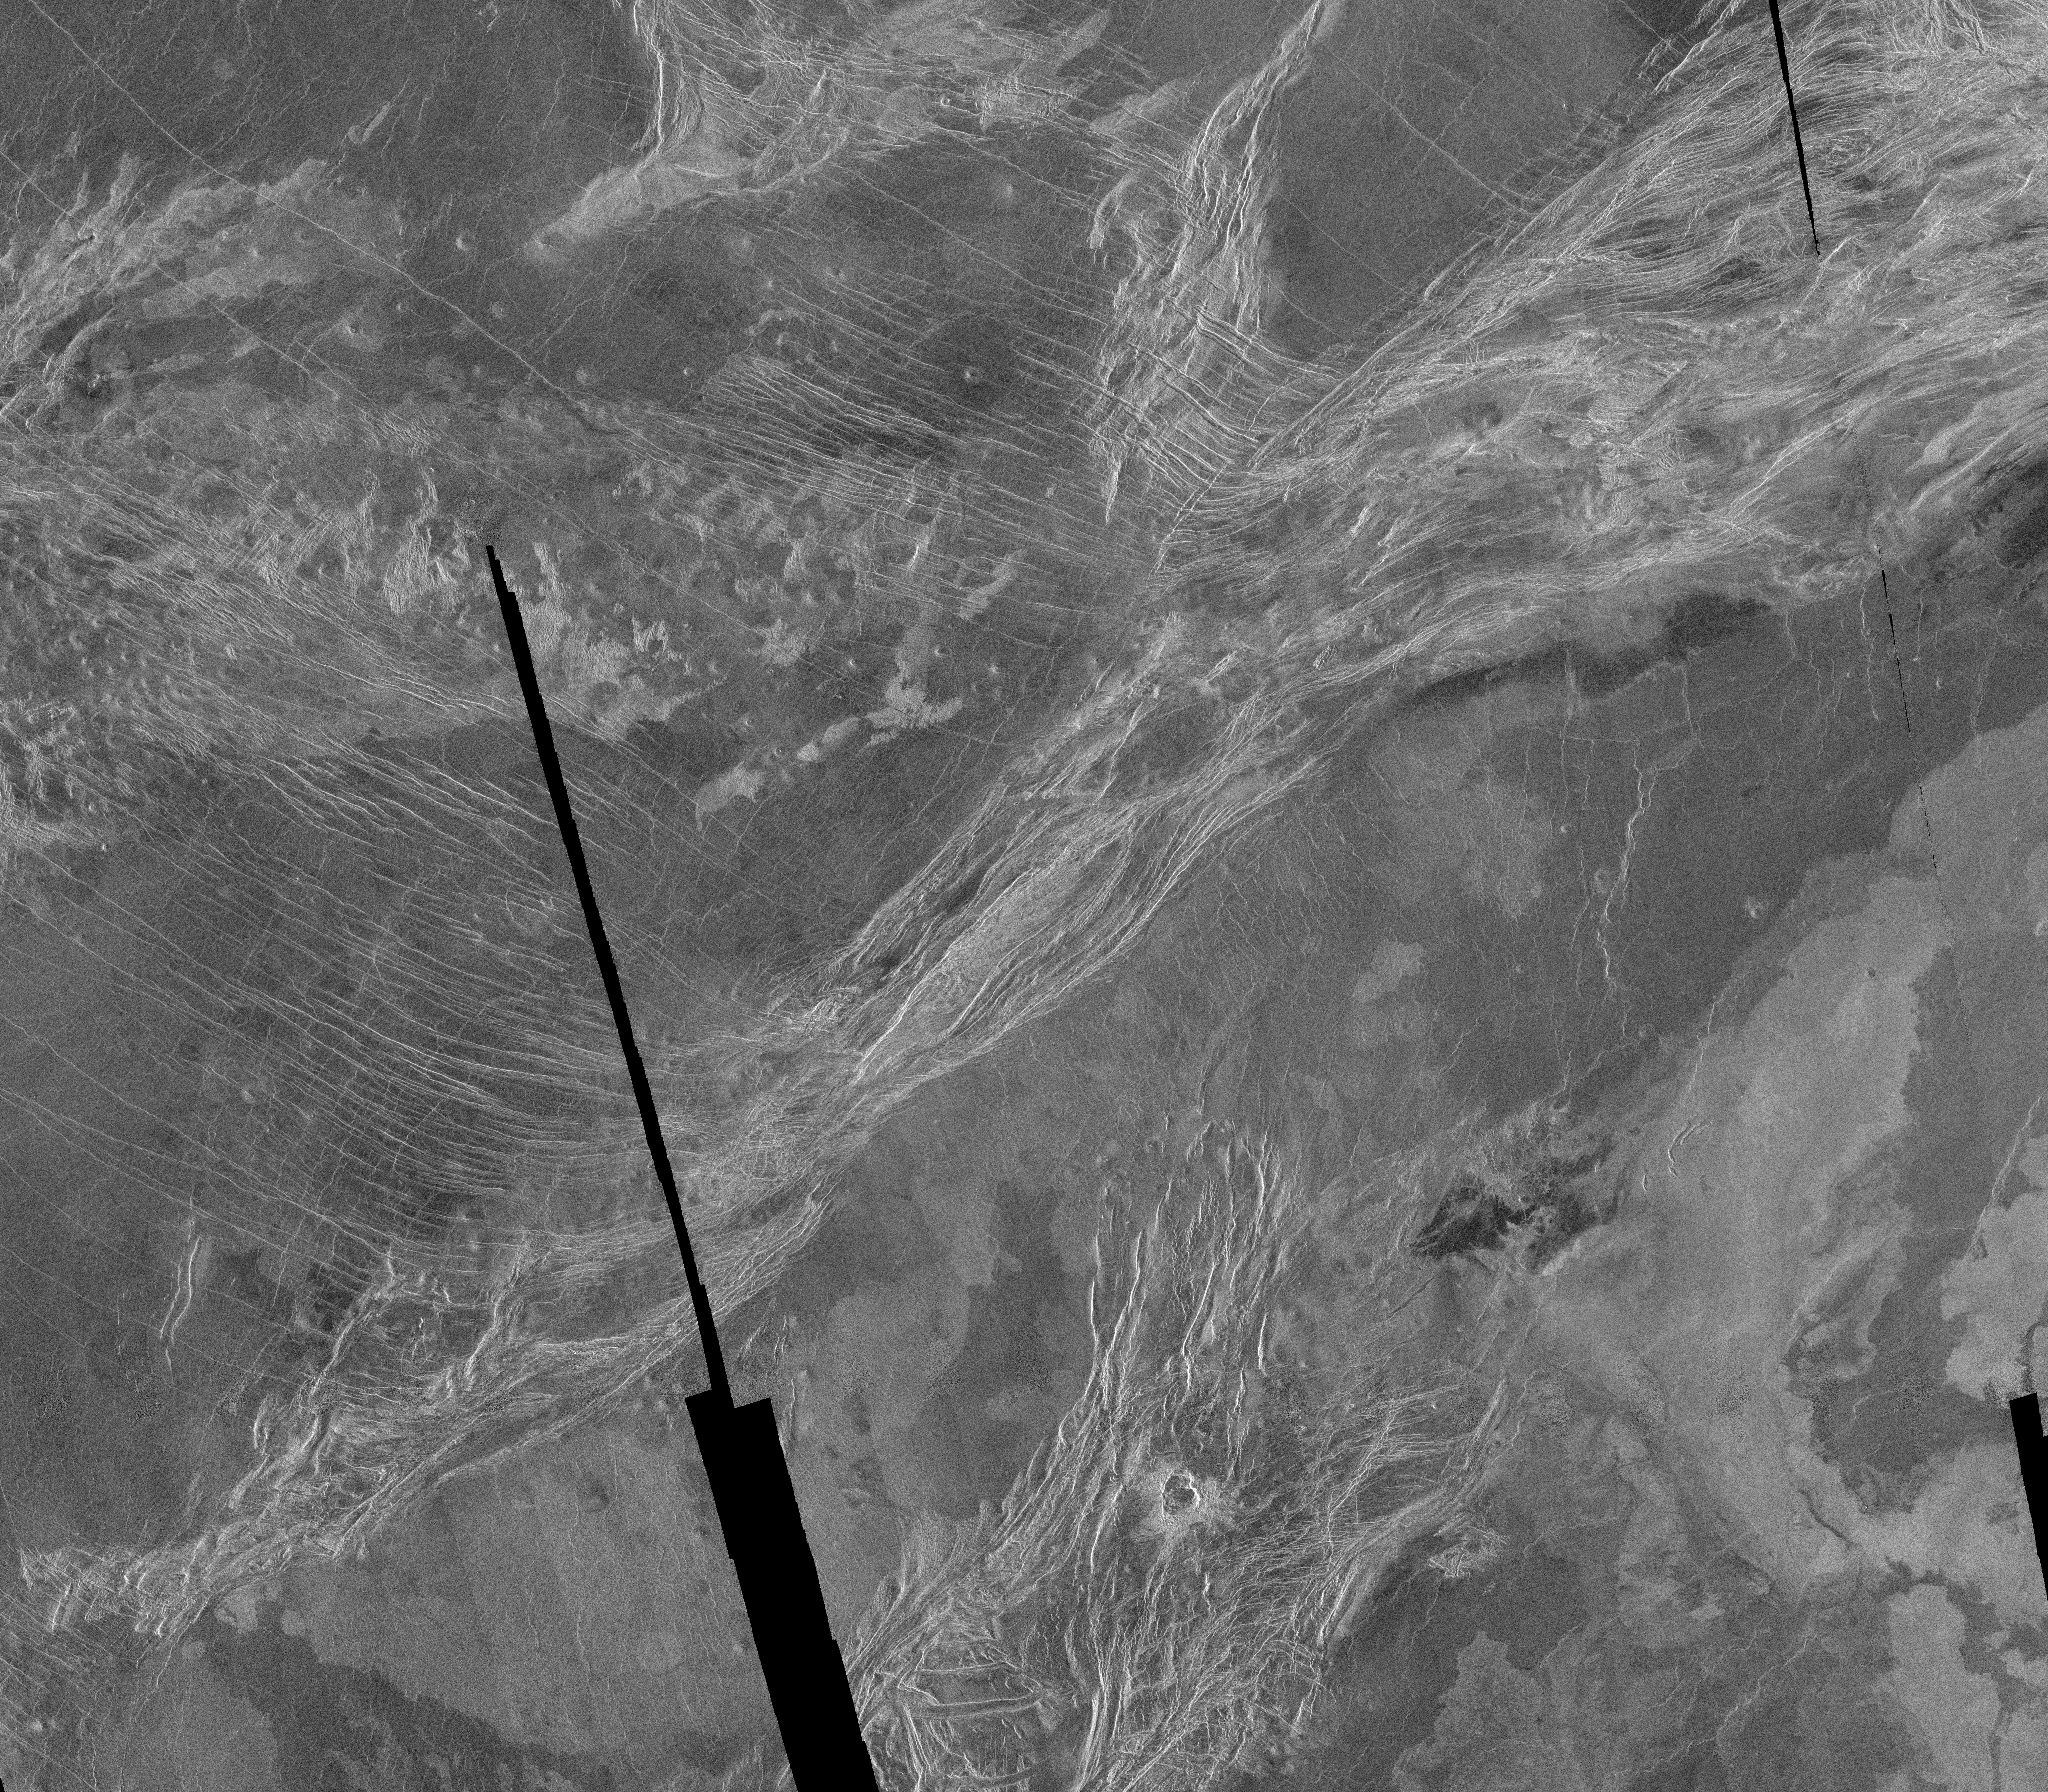

Lavinia Region Ridge Belts, Plains and Lava Flows

This is a Magellan full resolution radar mosaic of the Lavinia region of Venus. The mosaic is centered at 50 degrees south latitude, 345 degrees east longitude, and spans 540 kilometers (338 miles) north to south and 900 kilometers (563 miles) east to west. As with all Magellan images acquired thus far, the illumination of the radar is from the left hand side of the image. This area shows a diverse set of geologic features. The bright area running from the upper right to the lower left is interpreted as part of a belt of ridges, formed by compression and thickening of the upper layers of the planet. The areas between ridges suggest flooding by radar dark (and thus presumably) smoother lavas. The varied texture of the lavas can be seen in the mottled appearance of the plains which are cut by the ridges; brighter, rougher flows are also quite common. The particularly bright flows in the lower right corner are the northern extension of Mylitta Fluctus. The bright ridges adjacent to Mylitta Fluctus at the bottom center of the image also appear to have been affected by the volcanic activity. Some of these bright features have been interpreted as down dropped areas roughly 5 kilometers (3 miles) wide. This would imply a region of extension where the crust has been pulled apart and thus was more easily flooded by the later lava flows. The thinner fractures running from the upper left seem to end at the ridge belt in the center of this mosaic. These thinner fractures are a continuation of a pattern seen throughout much of Lavinia and suggest a pattern of compression over a very large region. At the bottom of the image, overlying the ridges, is an impact crater 10 to 15 kilometers (6 to 10 miles) in diameter. The double or overlapped crater structure and asymmetrical ejecta pattern suggests that the incoming body broke up shortly before it hit, leaving closely spaced craters. The placement of the crater on top of the ridges implies it is younger than the ridges; in fact, the crater may be one of the youngest features in this image.

Credit: NASA/JPL